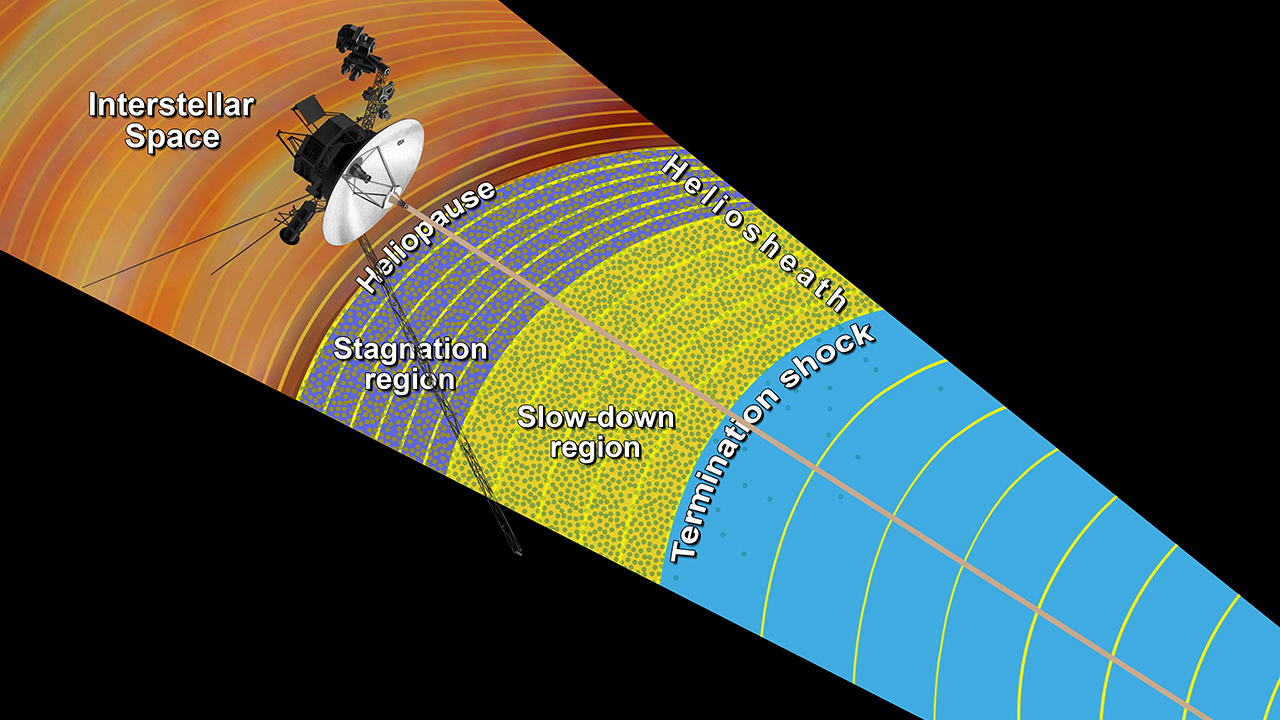

Moving into Interstellar Space (Artist Concept)

This artist’s concept shows the outer layers of our solar bubble, or heliosphere, and nearby interstellar space. NASA’s Voyager 1 is currently exploring a region of interstellar space, which is the space between stars that still feels charged particle and magnetic field influences from the heliosphere. The magnetic field lines (yellow arcs) appear to lie in the same general direction as the magnetic field lines emanating from our sun.

In the outer layers of the solar bubble — labeled here the “slow-down region” and the “stagnation region” — the magnetic field lines generated by our sun are piling up and intensifying. The green dots are the low-energy charged particles that are accelerated in the heliosphere’s turbulent outer layer.

The heliosheath, or the outer layer of our solar bubble, begins at the termination shock, where the wind of plasma that streams off the sun abruptly slows down from supersonic speeds and becomes turbulent. In the slow-down region, the solar wind slows down and stops moving outward in the stagnation region.

Previously, scientists thought there was a layer in our solar bubble called the depletion region, where these low-energy charged particles from the heliosheath disappeared. With new data, scientists now know that the depletion region was actually the beginning of interstellar space.

The Voyager spacecraft were built and continue to be operated by NASA’s Jet Propulsion Laboratory, in Pasadena, Calif. Caltech manages JPL for NASA. The Voyager missions are a part of NASA’s Heliophysics System Observatory, sponsored by the Heliophysics Division of the Science Mission Directorate at NASA Headquarters in Washington.

Credit: NASA/JPL-Caltech